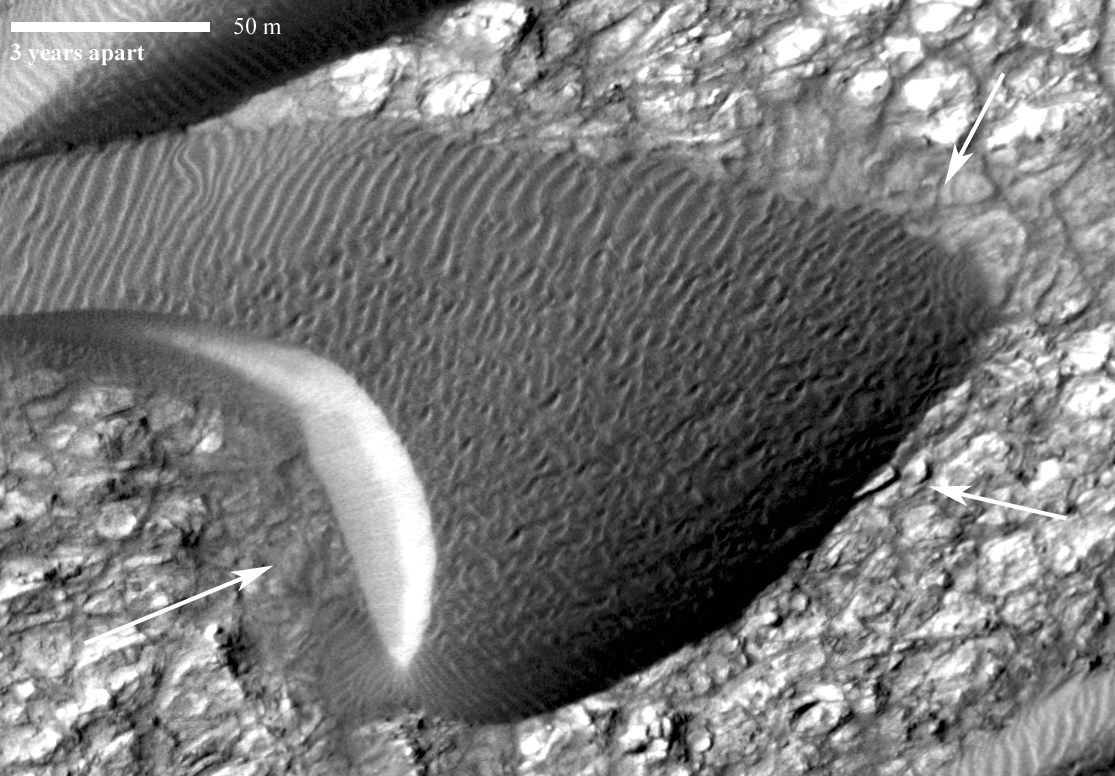

Advancing Dune in Nili Patera, Mars

Image Two

Back-and-forth blinking of this two-image animation shows movement of a sand dune on Mars. The images are part of a study published by Nature on May 9, 2012, reporting movement of Martian sand dunes at about the same flux (volume per time) as movement of dunes in Antarctica on Earth.

The before-and-after images were taken nearly three Earth years apart by the High Resolution Imaging Science Experiment (HiRISE) camera on NASA’s Mars Reconnaissance Orbiter. The scale bar is 50 meters (164 feet). The site is part of a dune field inside the summit caldera of Nili Patera, an ancient volcano, at 8.7 degrees north latitude, 67.3 degrees east longitude.

The images show a dark, rippled sand dune overlying bright-toned rock. They have been “orthorectified,” that is, adjusted such that they appear as if viewed from directly overhead. They were then positionally tied together by registering fixed features on the bedrock seen in one image to the same features seen in the other. When the images are blinked back and forth, advance of the dune’s lee (downwind) front over the time period of 941 days is clearly seen in the area indicated by the arrow near the lower-left corner. Other arrows indicate places where the margin of the dune has moved. In contrast, the ripples have changed so much that their migration cannot be tracked.

The first image, in which the main body of the dune looks darker due to lighting effects, was taken on Oct. 13, 2007. It is one image product of HiRISE observation PSP_005684_1890. Other image products from the same observation are at http://hirise.lpl.arizona.edu/PSP_005684_1890. The “after” image was taken on May 11, 2010. Other image products from the same HiRISE observation are at http://hirise.lpl.arizona.edu/ESP_017762_1890.

HiRISE is one of six instruments on NASA’s Mars Reconnaissance Orbiter. The University of Arizona, Tucson, operates the orbiter’s HiRISE camera, which was built by Ball Aerospace & Technologies Corp., Boulder, Colo. NASA’s Jet Propulsion Laboratory, a division of the California Institute of Technology in Pasadena, manages the Mars Reconnaissance Orbiter Project for the NASA Science Mission Directorate, Washington.

Credit: NASA/JPL-Caltech/Univ. of Arizona/JHU-APL